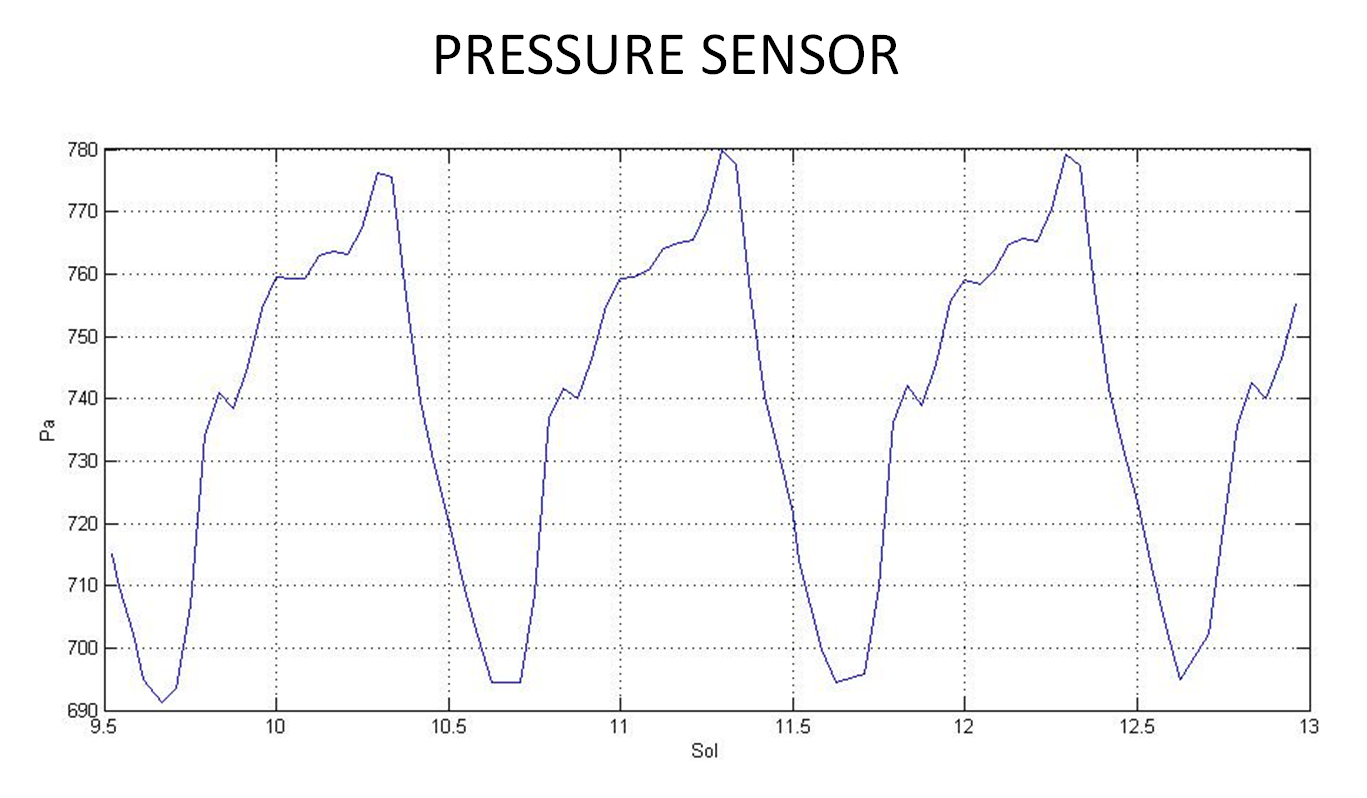

First Pressure Readings on Mars

This graph shows readings for atmospheric pressure at the landing site of NASA’s Curiosity rover. The data were obtained by Curiosity’s Rover Environmental Monitoring Station from Aug. 15 to Aug. 18, 2012. The fluctuations between about 690 Pascals (6.9 millibars) and 780 Pascals (7.8 millibars) shows that the atmosphere is similar to predicated models.

Credit: NASA/JPL-Caltech/CAB(CSIC-INTA)